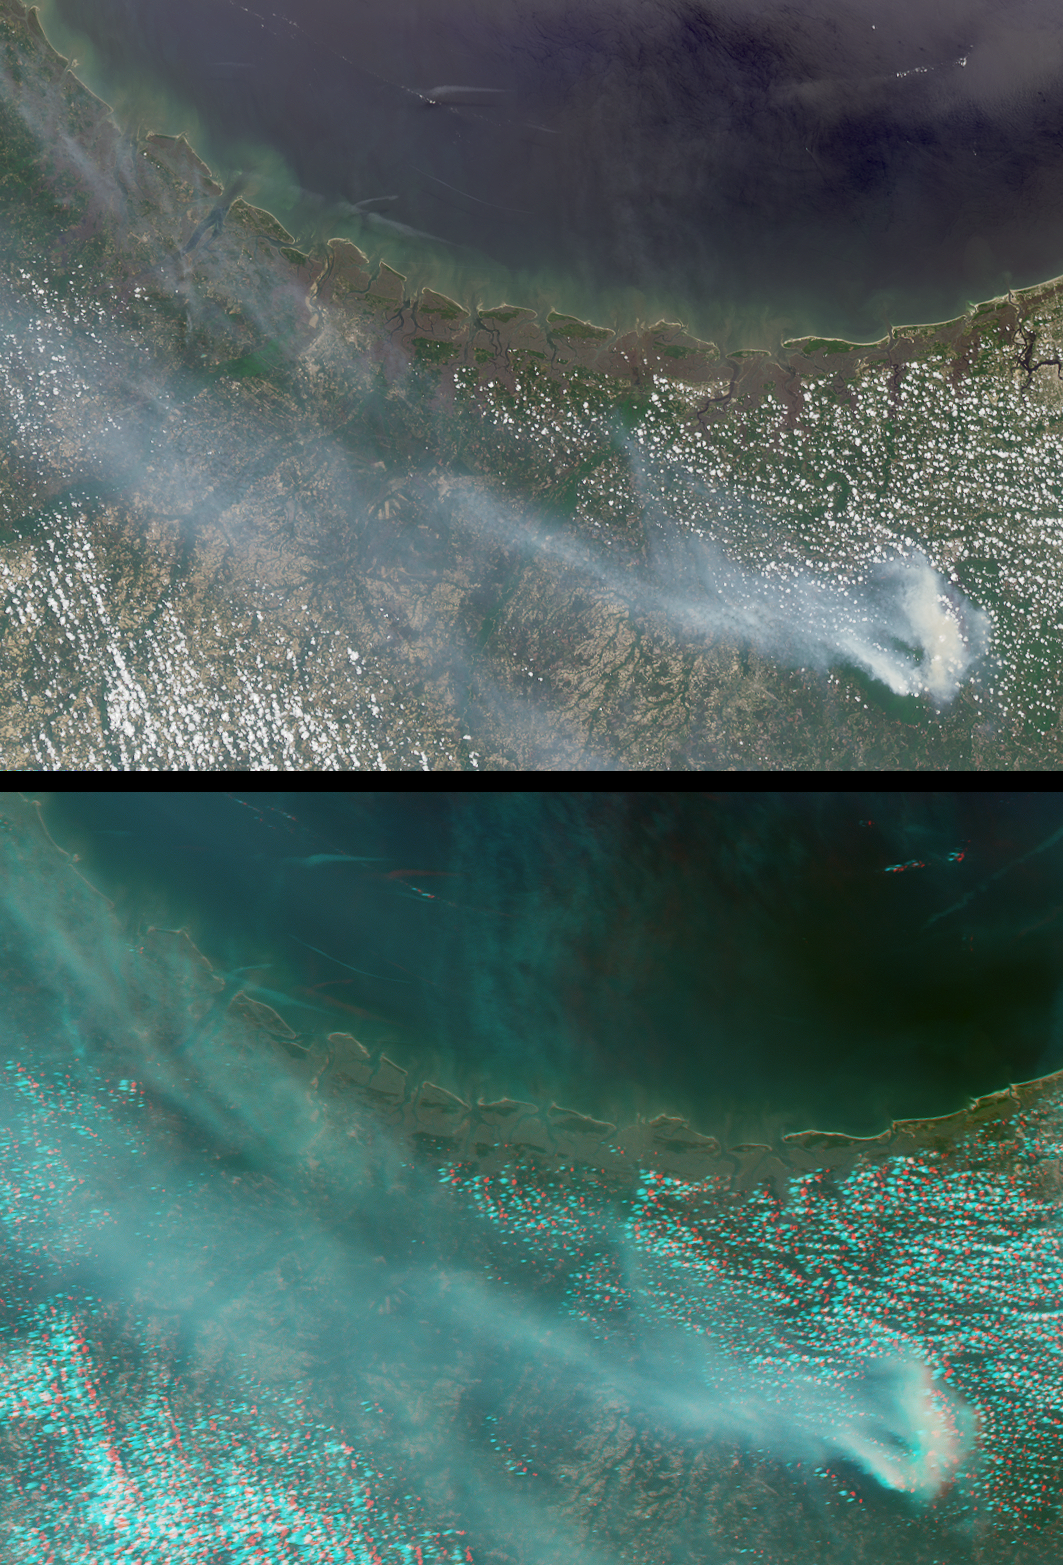

Okefenokee Swamp Fire, Georgia

Large smoke plumes were produced by the Blackjack complex fire in southeastern Georgia’s Okefenokee Swamp on May 8, 2002. Smoke from the fires, (which contributed to hazy skies across much of north Florida) is apparent in this image pair from the Multi-angle Imaging SpectroRadiometer. The fires started in late April, and had grown to consume about 95,000 acres of swampland and longleaf pine forest by May 20. Fire is a natural part of the swamp ecosystem, however, and a number of key plant and animal species within the Okefenokee National Wildlife Refuge ecosystems are dependent on fire for their survival.

The images illustrate the extent of the smoke using two types of visualization. The top panel is a natural-color view acquired by MISR’s nadir (vertical-viewing) camera, and the lower view is a 3D stereo anaglyph created using data from MISR’s 46-degree and 70-degree backward-viewing cameras.

To facilitate stereo viewing, the images have been oriented with north toward the left. Red/blue glasses are required to view the image in 3D, with the red filter placed over your left eye. Information on ordering glasses can be found here.

The images represent an area of about 292 kilometers x 213 kilometers, and were captured during Terra orbit 12703, utilizing data from path 16, blocks 63 to 66.

Credit: NASA/GSFC/LaRC/JPL, MISR Team